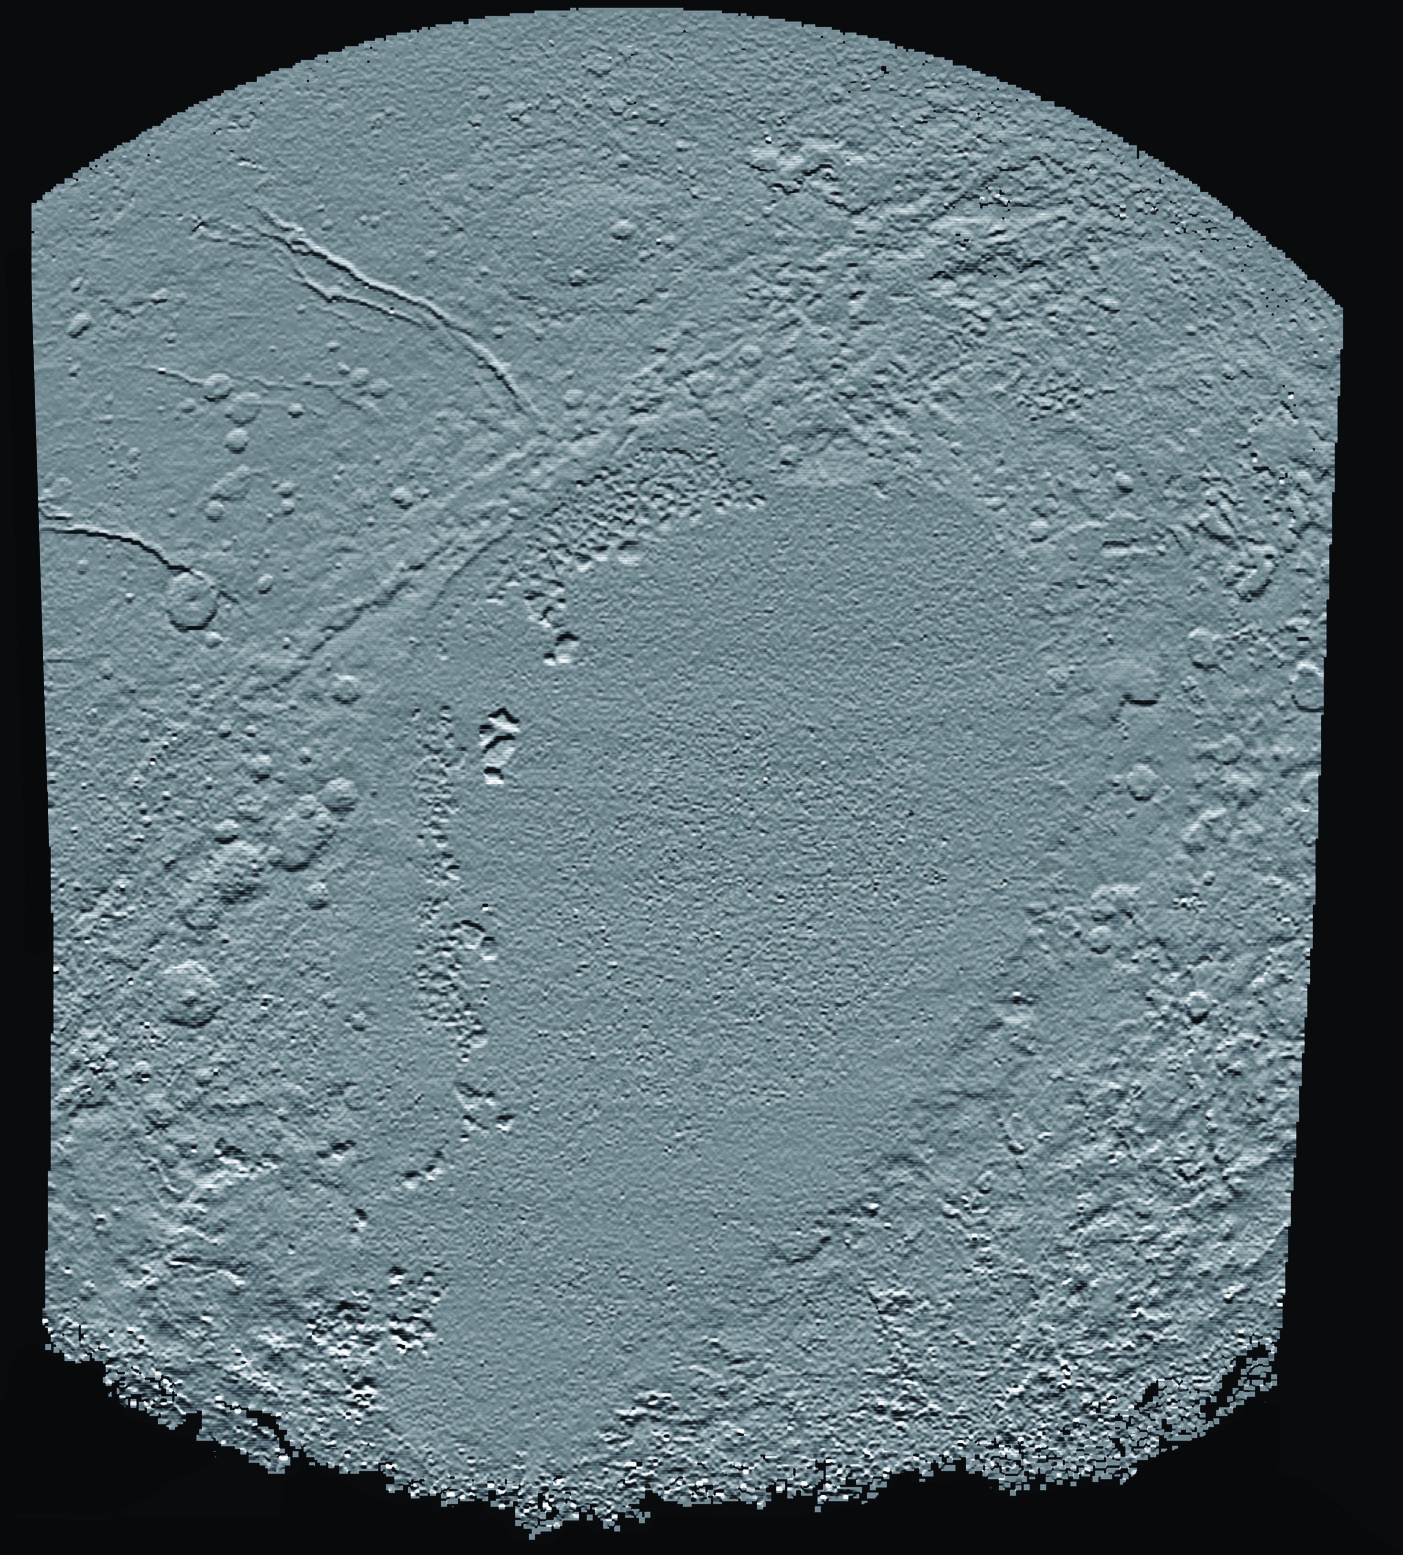

Elevation Map of Pluto’s Sunken ‘Heart’

This shaded relief view of the region surrounding the left side of Pluto’s heart-shaped feature — informally named Sputnik Planum — shows that the vast expanse of the icy surface is on average 2 miles (3 kilometers) lower than the surrounding terrain. Angular blocks of water ice along the western edge of Sputnik Planum can be seen “floating” in the bright deposits of softer, denser solid nitrogen.

Topographic maps of Pluto are produced from digital analysis of New Horizons stereo images acquired during the July 14, 2015 flyby. Such maps are derived from digital stereo-image mapping tools that measure the parallax — or the difference in the apparent relative positions — of individual features on the surface obtained at different times. Parallax displacements of high and low features are then used to directly estimate feature heights.

These topographic maps are works in progress and artifacts are still present in the current version. The map is artificially illuminated from the south, rather than the generally northern solar lighting of landscape during the time of the flyby. One of the many advantages of digital terrain maps is that they can be illuminated from any direction to best bring out different features. North is up and the total relief in the scene is approximately 4 miles (6 kilometers) from the lowest to the highest features.

The Johns Hopkins University Applied Physics Laboratory in Laurel, Maryland, designed, built, and operates the New Horizons spacecraft, and manages the mission for NASA’s Science Mission Directorate. The Southwest Research Institute, based in San Antonio, leads the science team, payload operations and encounter science planning. New Horizons is part of the New Frontiers Program managed by NASA’s Marshall Space Flight Center in Huntsville, Alabama.

Credit: NASA/Johns Hopkins University Applied Physics Laboratory/Southwest Research Institute